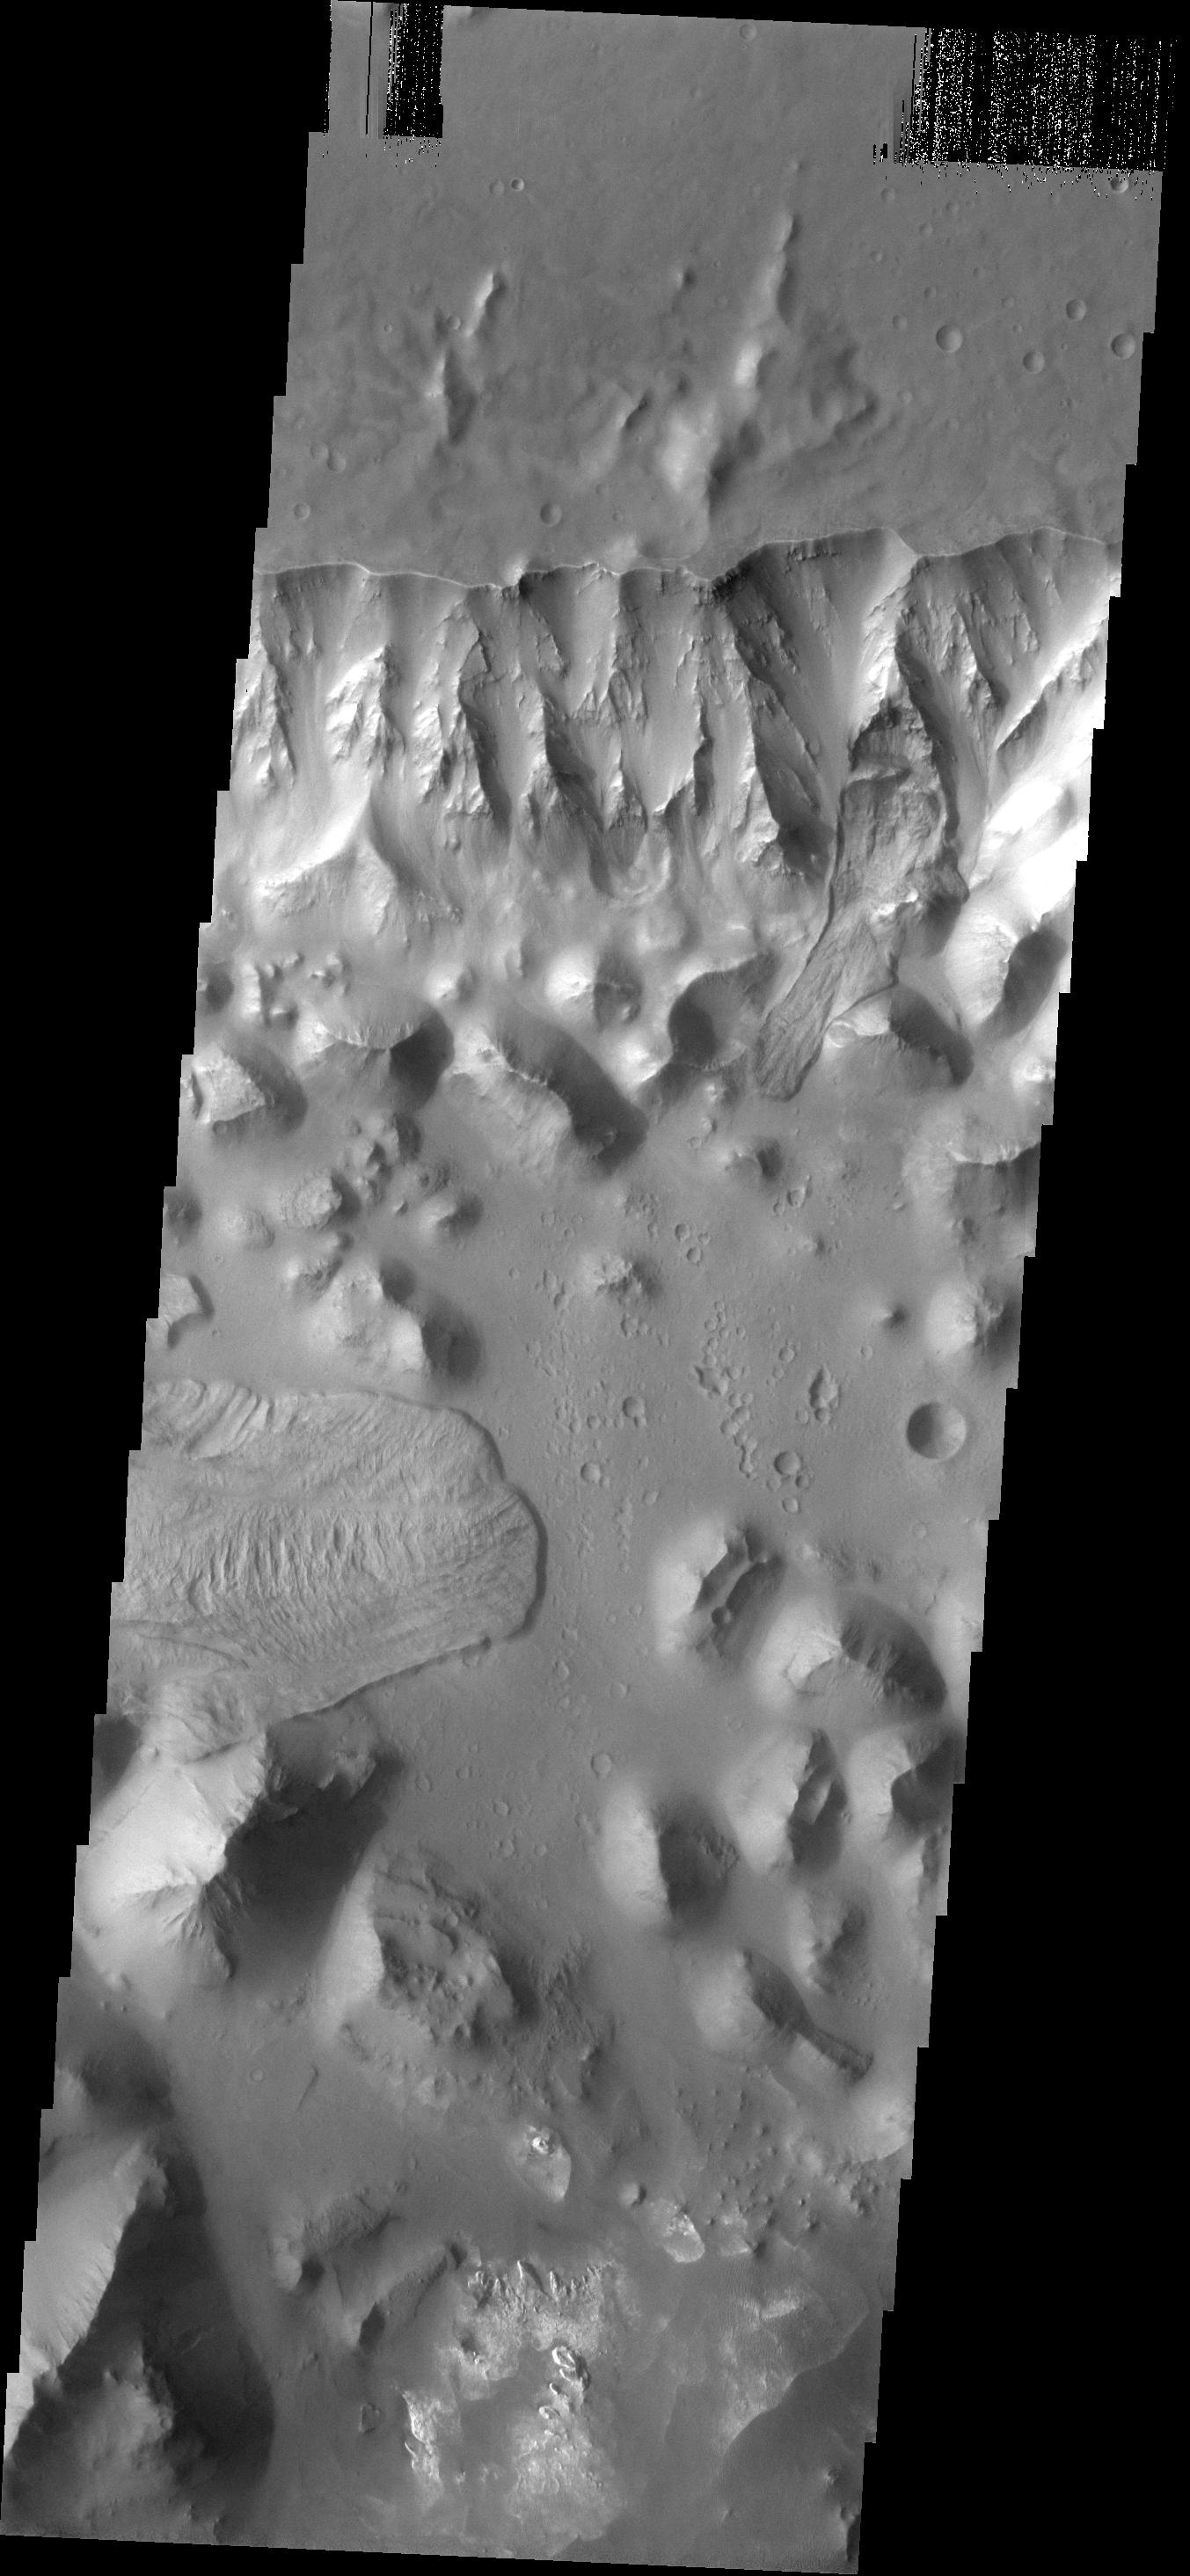

Landslides

The landslides in this image are located in Aurorae Chaos.

Image information: VIS instrument. Latitude -6.7N, Longitude 328.8E. 18 meter/pixel resolution.

Please see the THEMIS Data Citation Note for details on crediting THEMIS images.

Note: this THEMIS visual image has not been radiometrically nor geometrically calibrated for this preliminary release. An empirical correction has been performed to remove instrumental effects. A linear shift has been applied in the cross-track and down-track direction to approximate spacecraft and planetary motion. Fully calibrated and geometrically projected images will be released through the Planetary Data System in accordance with Project policies at a later time.

NASA’s Jet Propulsion Laboratory manages the 2001 Mars Odyssey mission for NASA’s Office of Space Science, Washington, D.C. The Thermal Emission Imaging System (THEMIS) was developed by Arizona State University, Tempe, in collaboration with Raytheon Santa Barbara Remote Sensing. The THEMIS investigation is led by Dr. Philip Christensen at Arizona State University. Lockheed Martin Astronautics, Denver, is the prime contractor for the Odyssey project, and developed and built the orbiter. Mission operations are conducted jointly from Lockheed Martin and from JPL, a division of the California Institute of Technology in Pasadena.

Credit: NASA/JPL/ASU